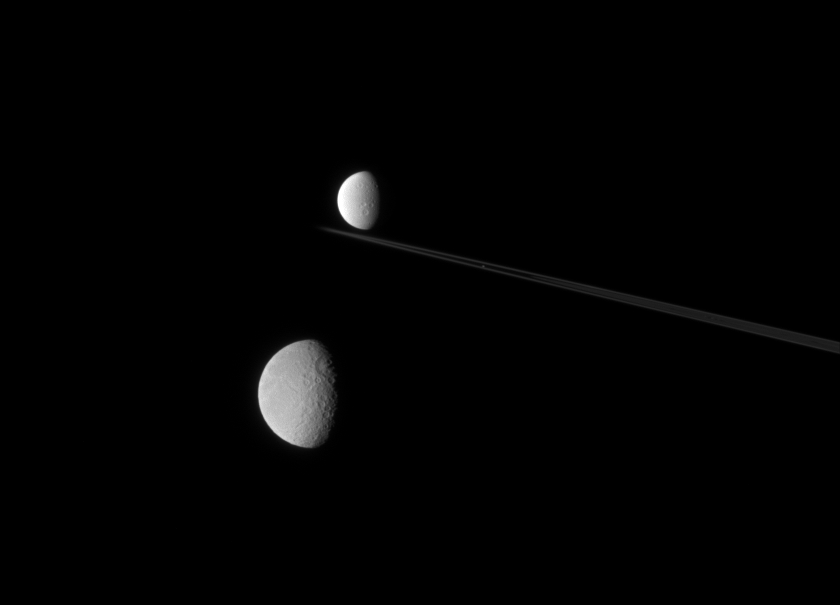

Crowded Sky

A string of icy moons stretches across the Saturn system in this view from nearly edge-on with the ringplane.

Nearest to the Cassini spacecraft is Rhea (1,528 kilometers, or 949 miles across) below center; then little Atlas (32 kilometers, or 20 miles across), huddled close to the narrow F ring. Dione (1,126 kilometers, or 700 miles across) floats in the distance beyond.

The image was taken in visible light with the Cassini spacecraft narrow-angle camera on July 8, 2007 at a distance of approximately 2.9 million kilometers (1.8 million miles) from Saturn. Image scale is 14 kilometers (9 miles) per pixel on Rhea and 19 kilometers (12 miles) per pixel on Dione.

The Cassini-Huygens mission is a cooperative project of NASA, the European Space Agency and the Italian Space Agency. The Jet Propulsion Laboratory, a division of the California Institute of Technology in Pasadena, manages the mission for NASA’s Science Mission Directorate, Washington, D.C. The Cassini orbiter and its two onboard cameras were designed, developed and assembled at JPL. The imaging operations center is based at the Space Science Institute in Boulder, Colo.

Credit: NASA/JPL/Space Science Institute